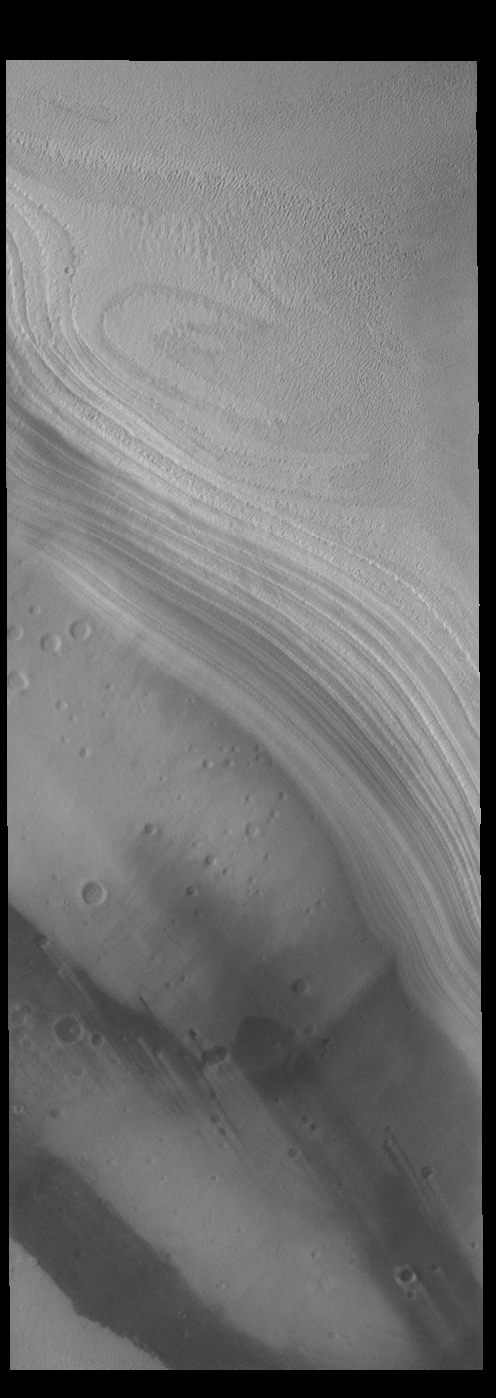

South Polar Layers

This VIS image shows part of the south polar cap. The cap is comprised of layers of ice and dust deposited over millions of years. The bottom half of the image is part of a polar chasma, revealing the surface beneath the ice cap. This image was collected near the end of summer.

Credit: NASA/JPL-Caltech/ASU